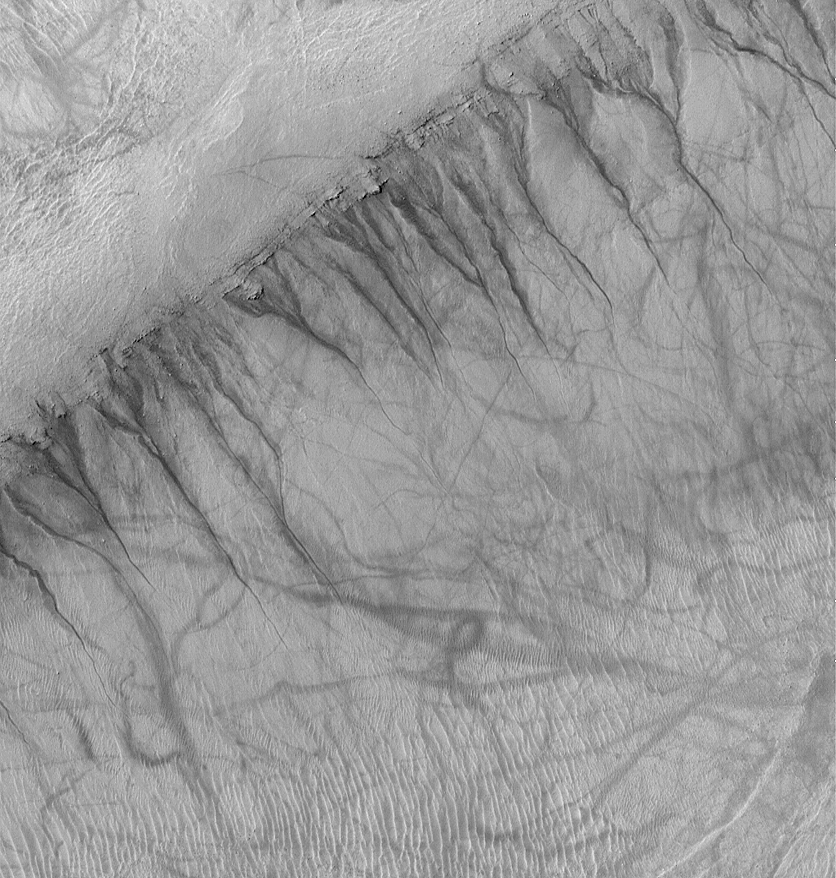

Gullies and Streaks on Crater wall Kaiser

This Mars Global Surveyor (MGS) Mars Orbiter Camera (MOC) image shows gullies emergent from a specific layer in the wall of an ancient crater within a much larger crater, Kaiser. Located at 46.4°S, 341.4°W, this picture obtained in early southern summer also shows a plethora of dark, and in some places squiggly, streaks. The streaks are thought to have been formed by the passage of dust devils that removed or disrupted a thin coating of dust from the surface. Such streaks commonly form at martian middle latitudes in late spring and early summer. The gullies in the crater wall were likely eroded by a fluid, perhaps water. This picture was obtained in January 2002; it covers an area 3 km (1.9 mi) across and is illuminated from the upper left.

Credit: NASA/JPL/MSSS